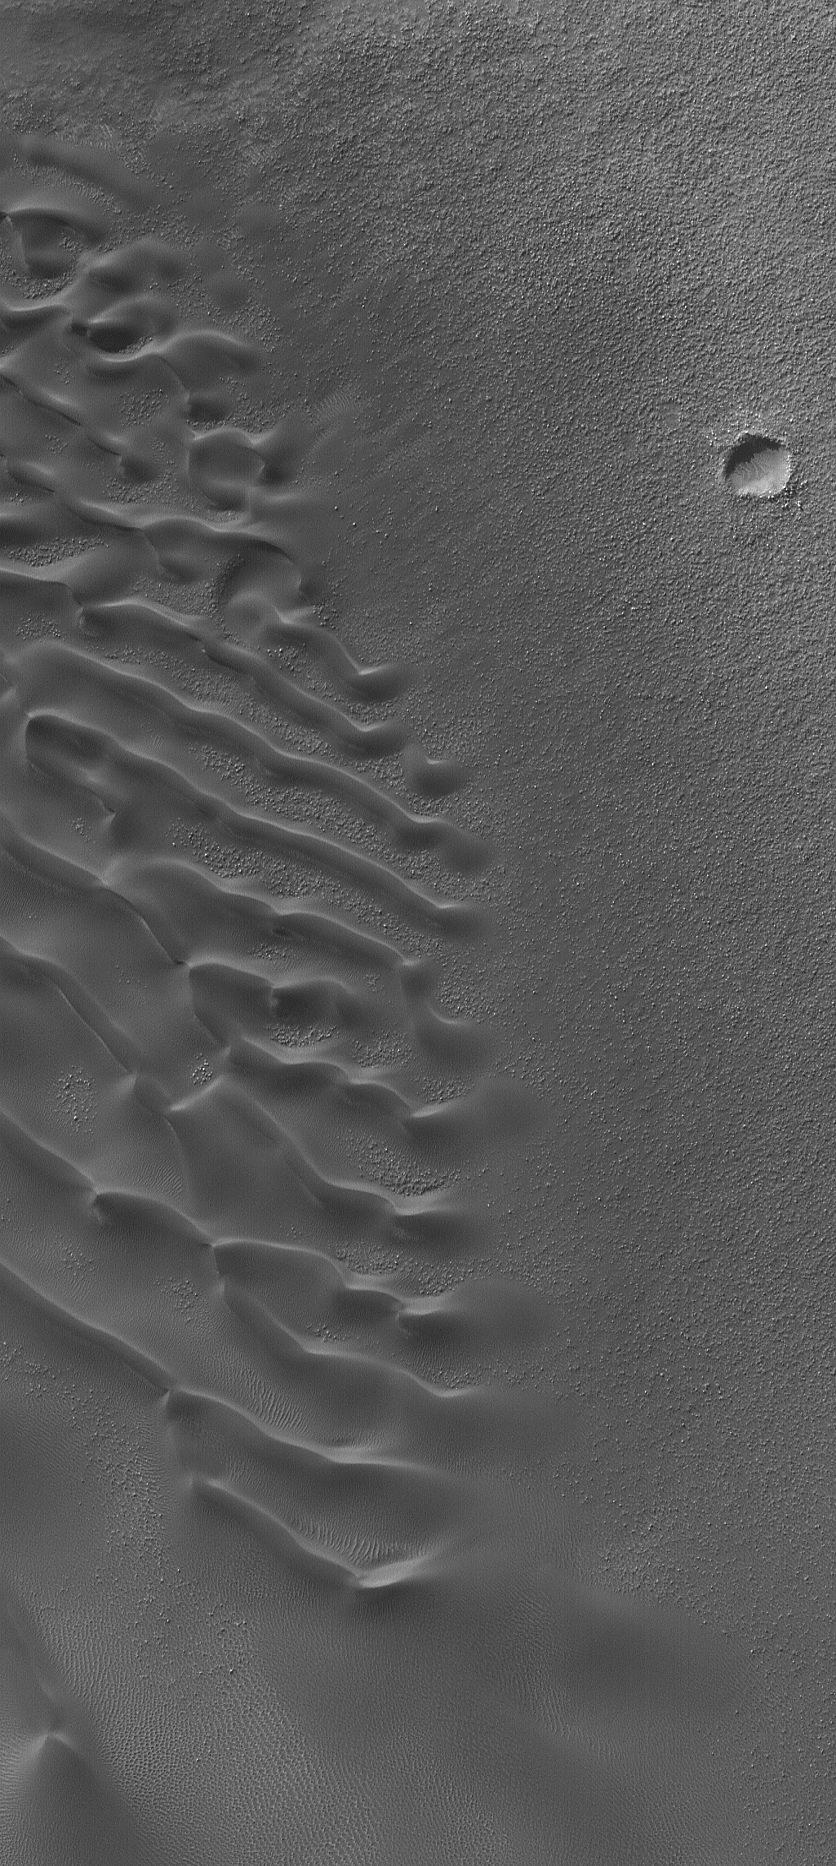

Autumn Dunes

29 July 2006
This Mars Global Surveyor (MGS) Mars Orbiter Camera (MOC) image shows a field of dark sand dunes in an unnamed crater in the Noachis Terra/Hellespontus region of Mars. In southern autumn, the skies are generally clear and the sun comes in at a steep enough angle that martian dunes look especially striking.

Location near: 43.6°S, 320.4°W
Image width: ~3 km (~1.9 mi)
Illumination from: upper left
Season: Southern Autumn

Credit: NASA/JPL/Malin Space Science Systems